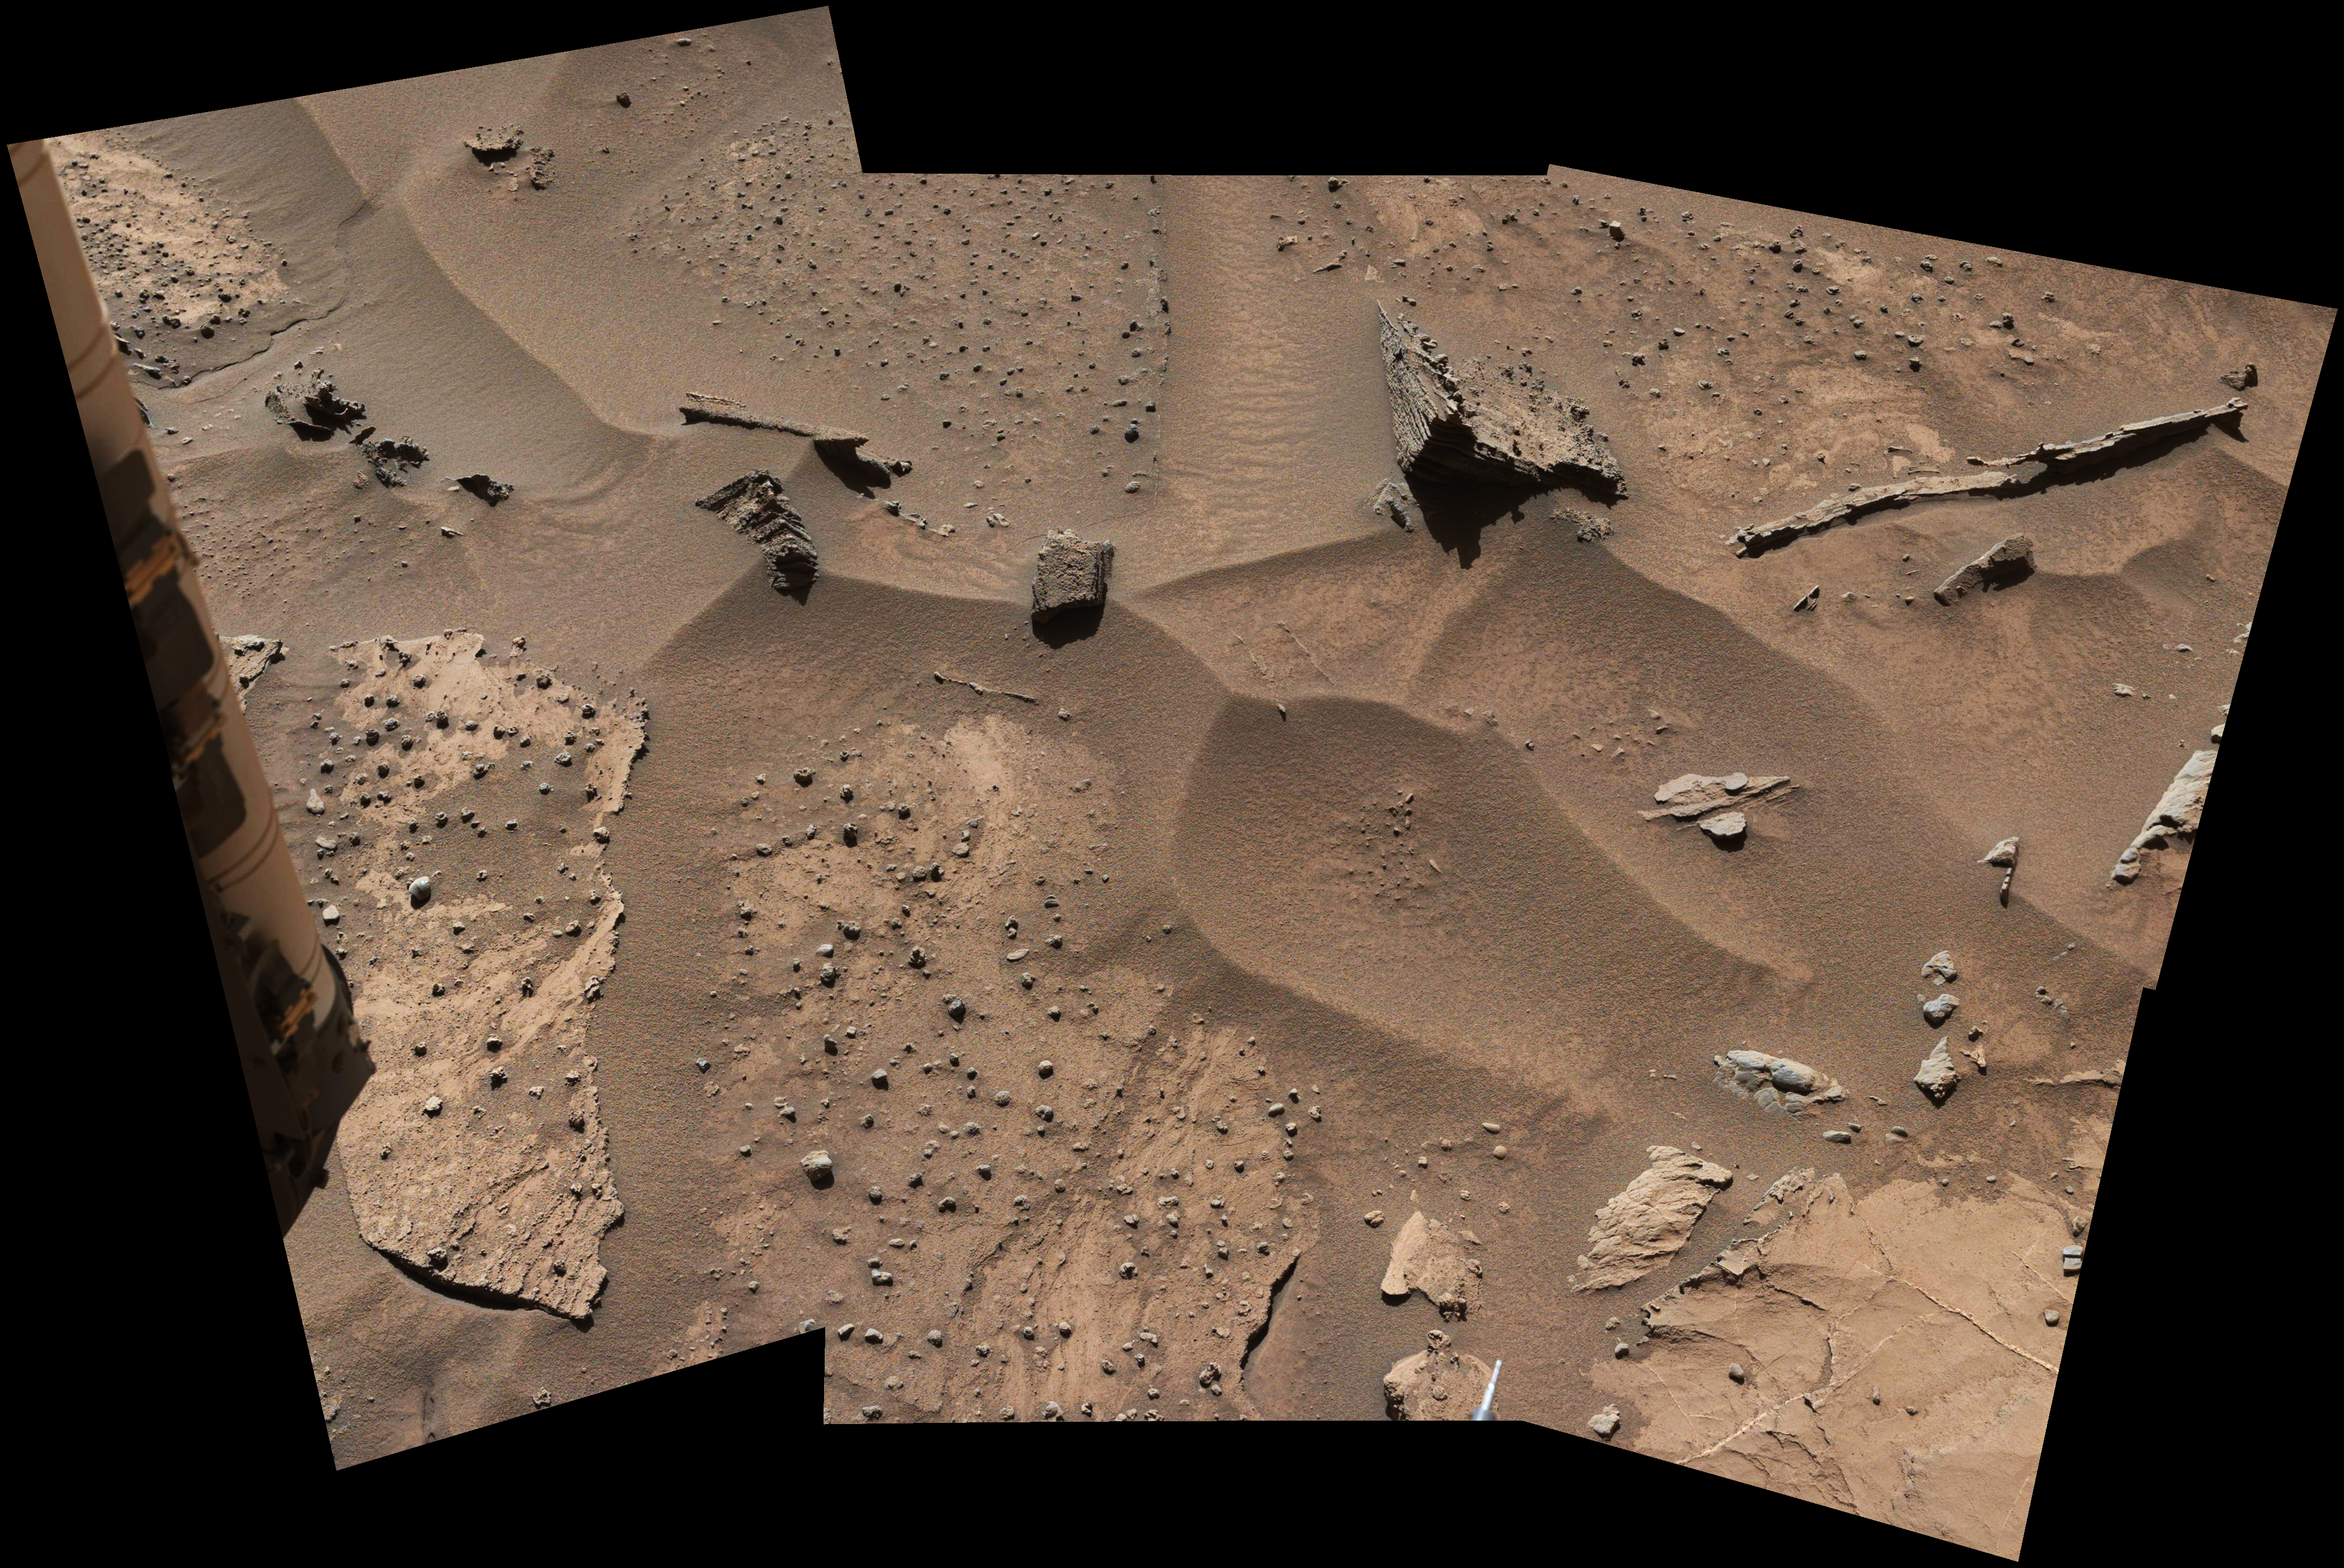

Knobbly Textured Sandstone on Mount Sharp, Mars

Scaled Version

Download the full resolution annotated TIFF file

Patches of Martian sandstone visible in the lower-left and upper portions of this view from the Mast Camera (Mastcam) of NASA’s Curiosity Mars rover have a knobbly texture due to nodules apparently more resistant to erosion than the host rock in which some are still embedded.

The site is at a zone on lower Mount Sharp where mudstone of the Murray geological unit — visible in the lower right corner here — is exposed adjacent to the overlying Stimson unit. The exact contact between Murray and Stimson here is covered with windblown sand. Most other portions of the Stimson unit investigated by Curiosity have not shown erosion-resistant nodules. Curiosity encountered this unusually textured exposure on the rover’s approach to the “Naukluft Plateau.” The Naukluft Plateau location is indicated on a map at PIA20166 showing the rover’s traverse path since its 2012 landing.

This view is presented with a color adjustment that approximates white balancing, to resemble how the scene would appear under daytime lighting conditions on Earth. It combines six images taken with the left-eye camera of Mastcam on March 9, 2016, during the 1,276th Martian day, or sol, of Curiosity’s work on Mars. About midway up the scene, the area that is shown spans about 10 feet (3 meters) across. Figure A includes a scale bar of 30 centimeters (12 inches). The images were taken to show the work area within reach of the rover’s arm. Targets in the work area were subsequently examined with the Mars Hand Lens Imager (MAHLI) on the end of the arm. Resulting close-ups from MAHLI — at PIA20323 and PIA20324 — show how the nodules are made up of grains of sand cemented together.

Malin Space Science Systems, San Diego, built and operates the rover’s Mastcam. NASA’s Jet Propulsion Laboratory, a division of the California Institute of Technology, Pasadena, manages the Mars Science Laboratory Project for NASA’s Science Mission Directorate, Washington. JPL designed and built the project’s Curiosity rover.

Credit: NASA/JPL-Caltech/MSSS